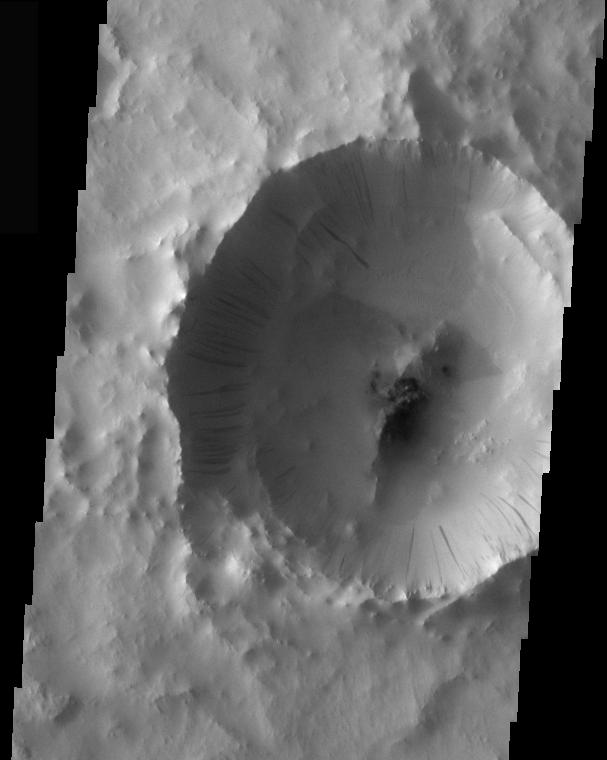

Tikhonravov Crater Dust Avalanches

Dust avalanches, also called slope streaks, occur on many Martian terrains. The deposition of airborne dust on surfaces causes a bright tone in the THEMIS VIS images. Any movement of the dust downhill, a dust avalanche, will leave behind a streak where the darker, dust-free surface is exposed.

These dust avalanches are located within a small crater inside Tikhonravov Crater.

Image information: VIS instrument. Latitude 12.6, Longitude 37.1 East (322.9 West). 36 meter/pixel resolution.

Note: this THEMIS visual image has not been radiometrically nor geometrically calibrated for this preliminary release. An empirical correction has been performed to remove instrumental effects. A linear shift has been applied in the cross-track and down-track direction to approximate spacecraft and planetary motion. Fully calibrated and geometrically projected images will be released through the Planetary Data System in accordance with Project policies at a later time.

NASA’s Jet Propulsion Laboratory manages the 2001 Mars Odyssey mission for NASA’s Office of Space Science, Washington, D.C. The Thermal Emission Imaging System (THEMIS) was developed by Arizona State University, Tempe, in collaboration with Raytheon Santa Barbara Remote Sensing. The THEMIS investigation is led by Dr. Philip Christensen at Arizona State University. Lockheed Martin Astronautics, Denver, is the prime contractor for the Odyssey project, and developed and built the orbiter. Mission operations are conducted jointly from Lockheed Martin and from JPL, a division of the California Institute of Technology in Pasadena.

Credit: NASA/JPL/Arizona State University